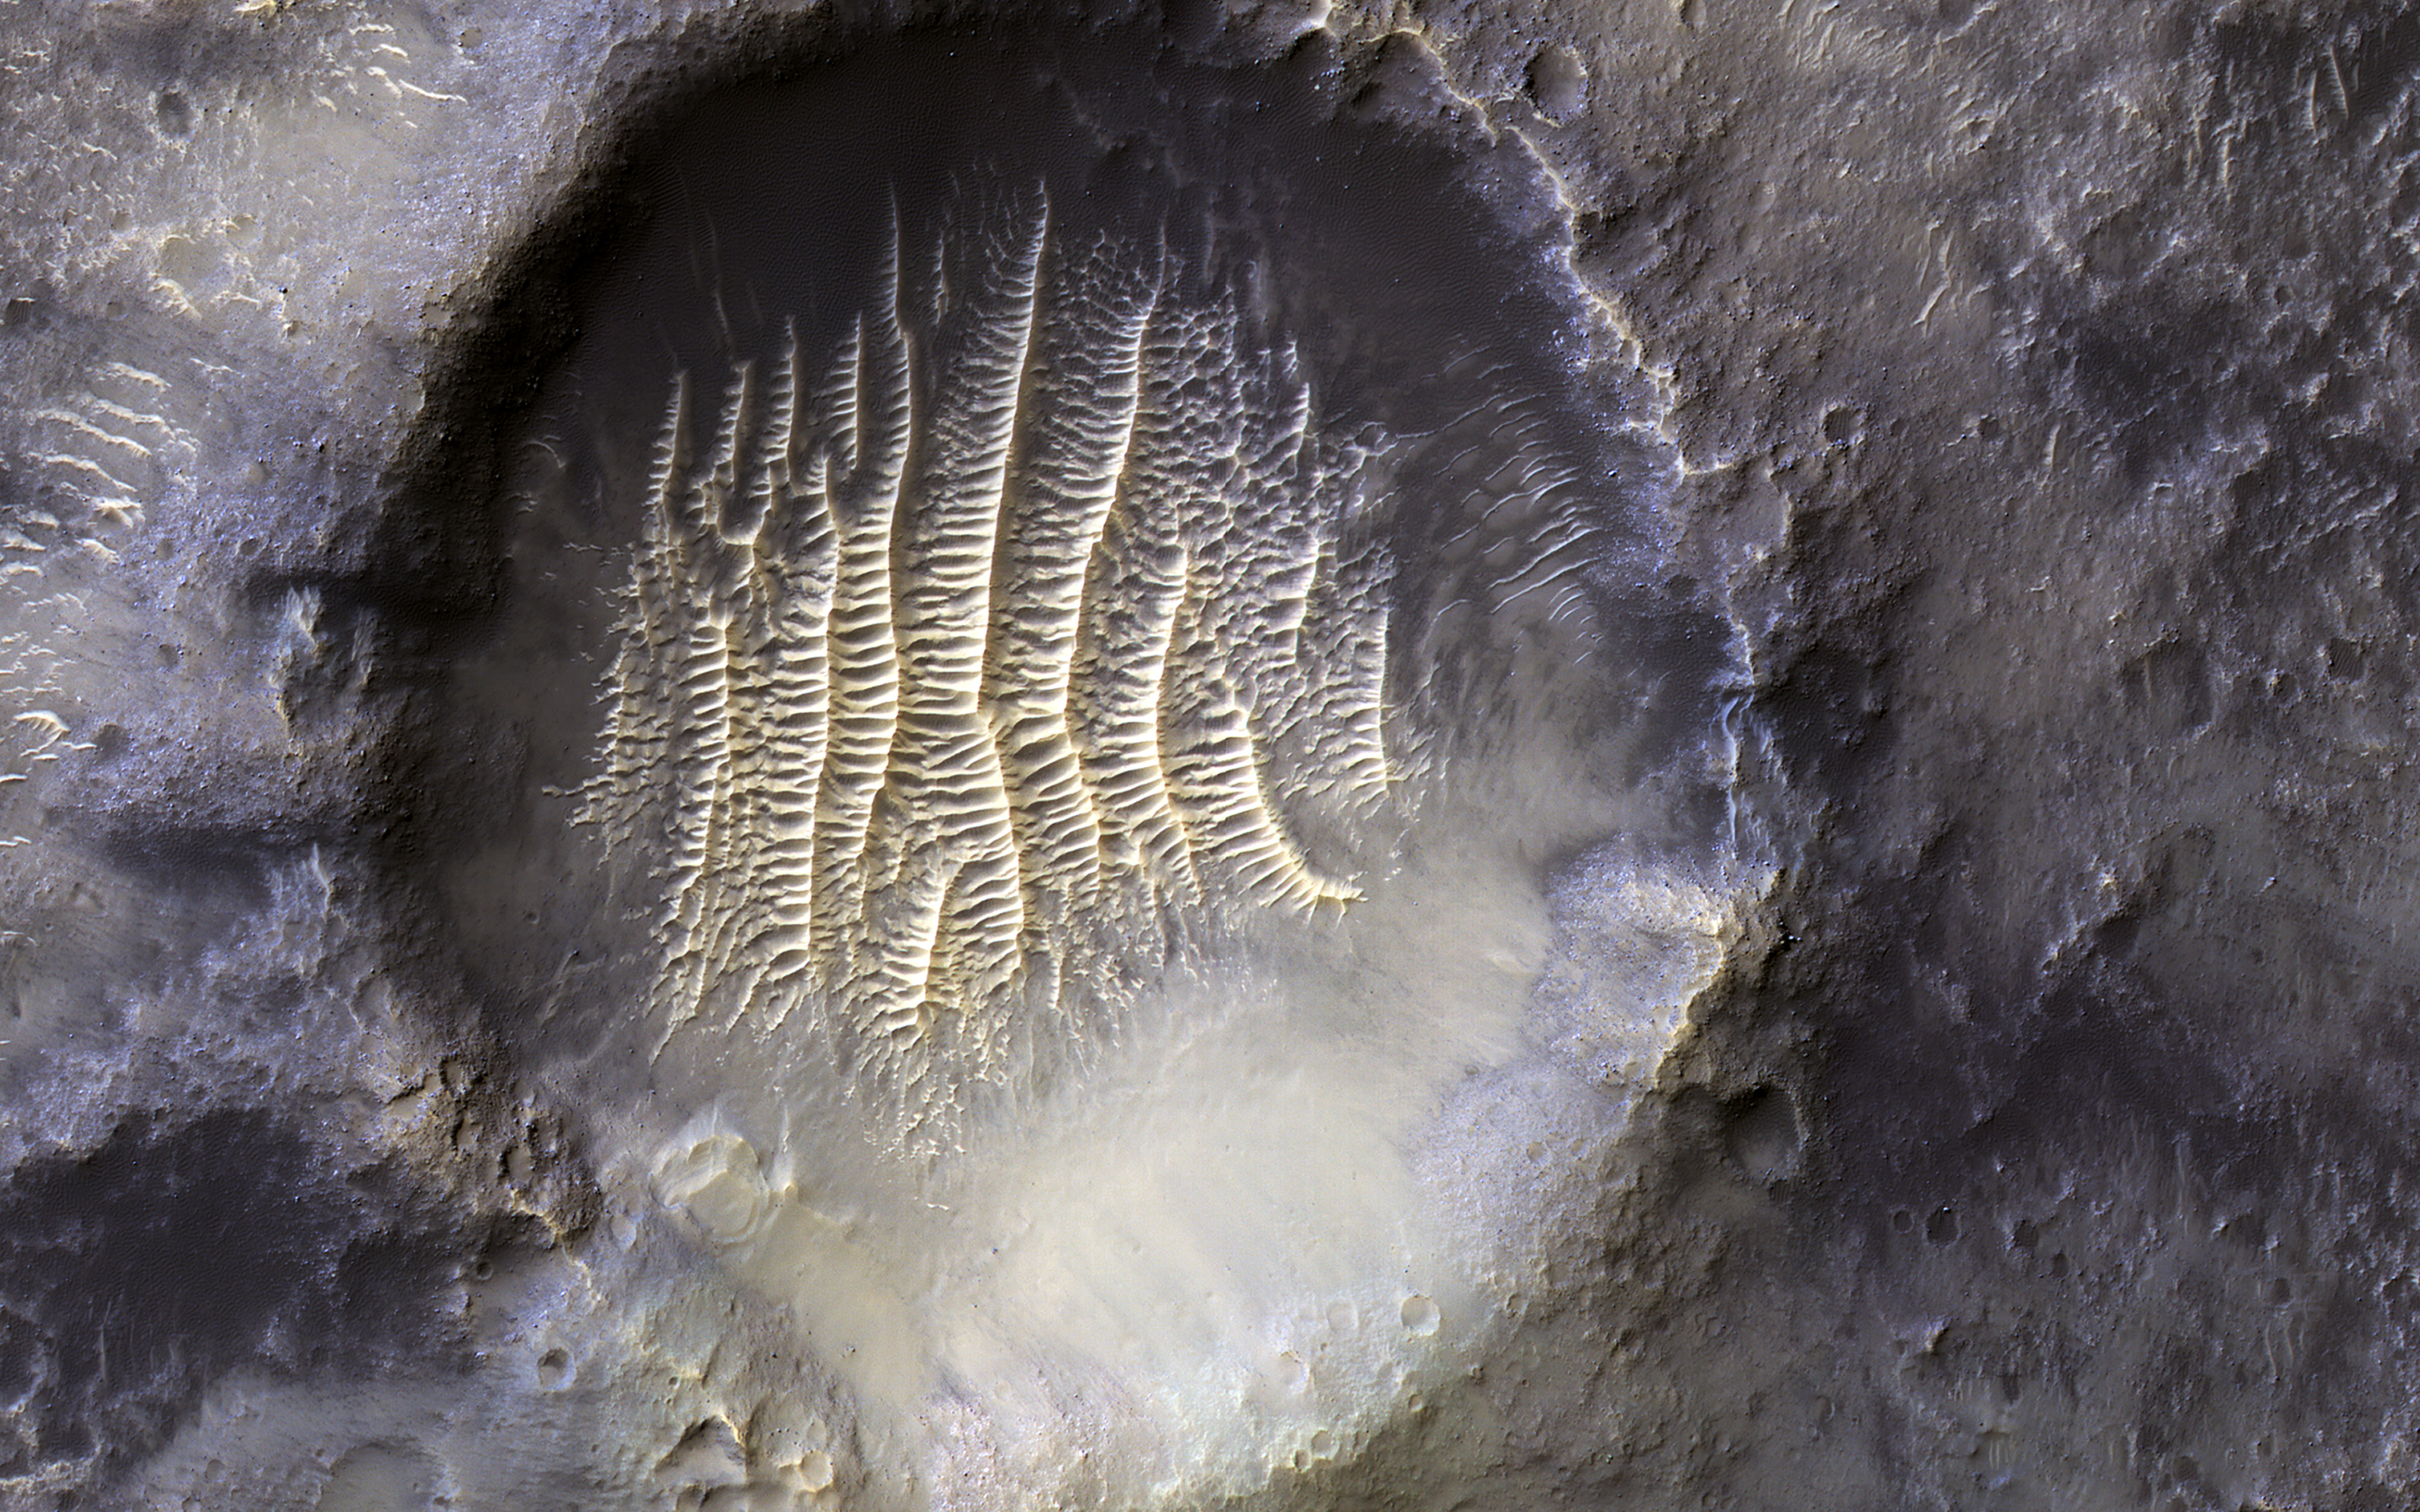

A Greenwich Observatory on Mars

The crater in the center of this HiRISE image defines where zero longitude is on Mars, like the Greenwich Observatory does for the Earth.

Originally, the larger crater that this crater sits within, called Airy Crater, defined zero longitude for the Red Planet. But as higher resolution images became available, a smaller feature was needed. This crater, called Airy-0 (zero), was selected because it would require no adjustment of existing maps.

These days, longitude on Mars is measured even more precisely using radio tracking of landers such as InSight, but everything is still defined to keep zero longitude centered on this crater.

The map is projected here at a scale of 50 centimeters (19.7 inches) per pixel. (The original image scale is 59.1 centimeters [23.3 inches] per pixel [with 2 x 2 binning]; objects on the order of 177 centimeters [69.7 inches] across are resolved.) North is up.

This is a stereo pair with ESP_070869_1750.

The University of Arizona, in Tucson, operates HiRISE, which was built by Ball Aerospace & Technologies Corp., in Boulder, Colorado. NASA’s Jet Propulsion Laboratory, a division of Caltech in Pasadena, California, manages the Mars Reconnaissance Orbiter Project for NASA’s Science Mission Directorate, Washington.

Credit: NASA/JPL-Caltech/University of Arizona